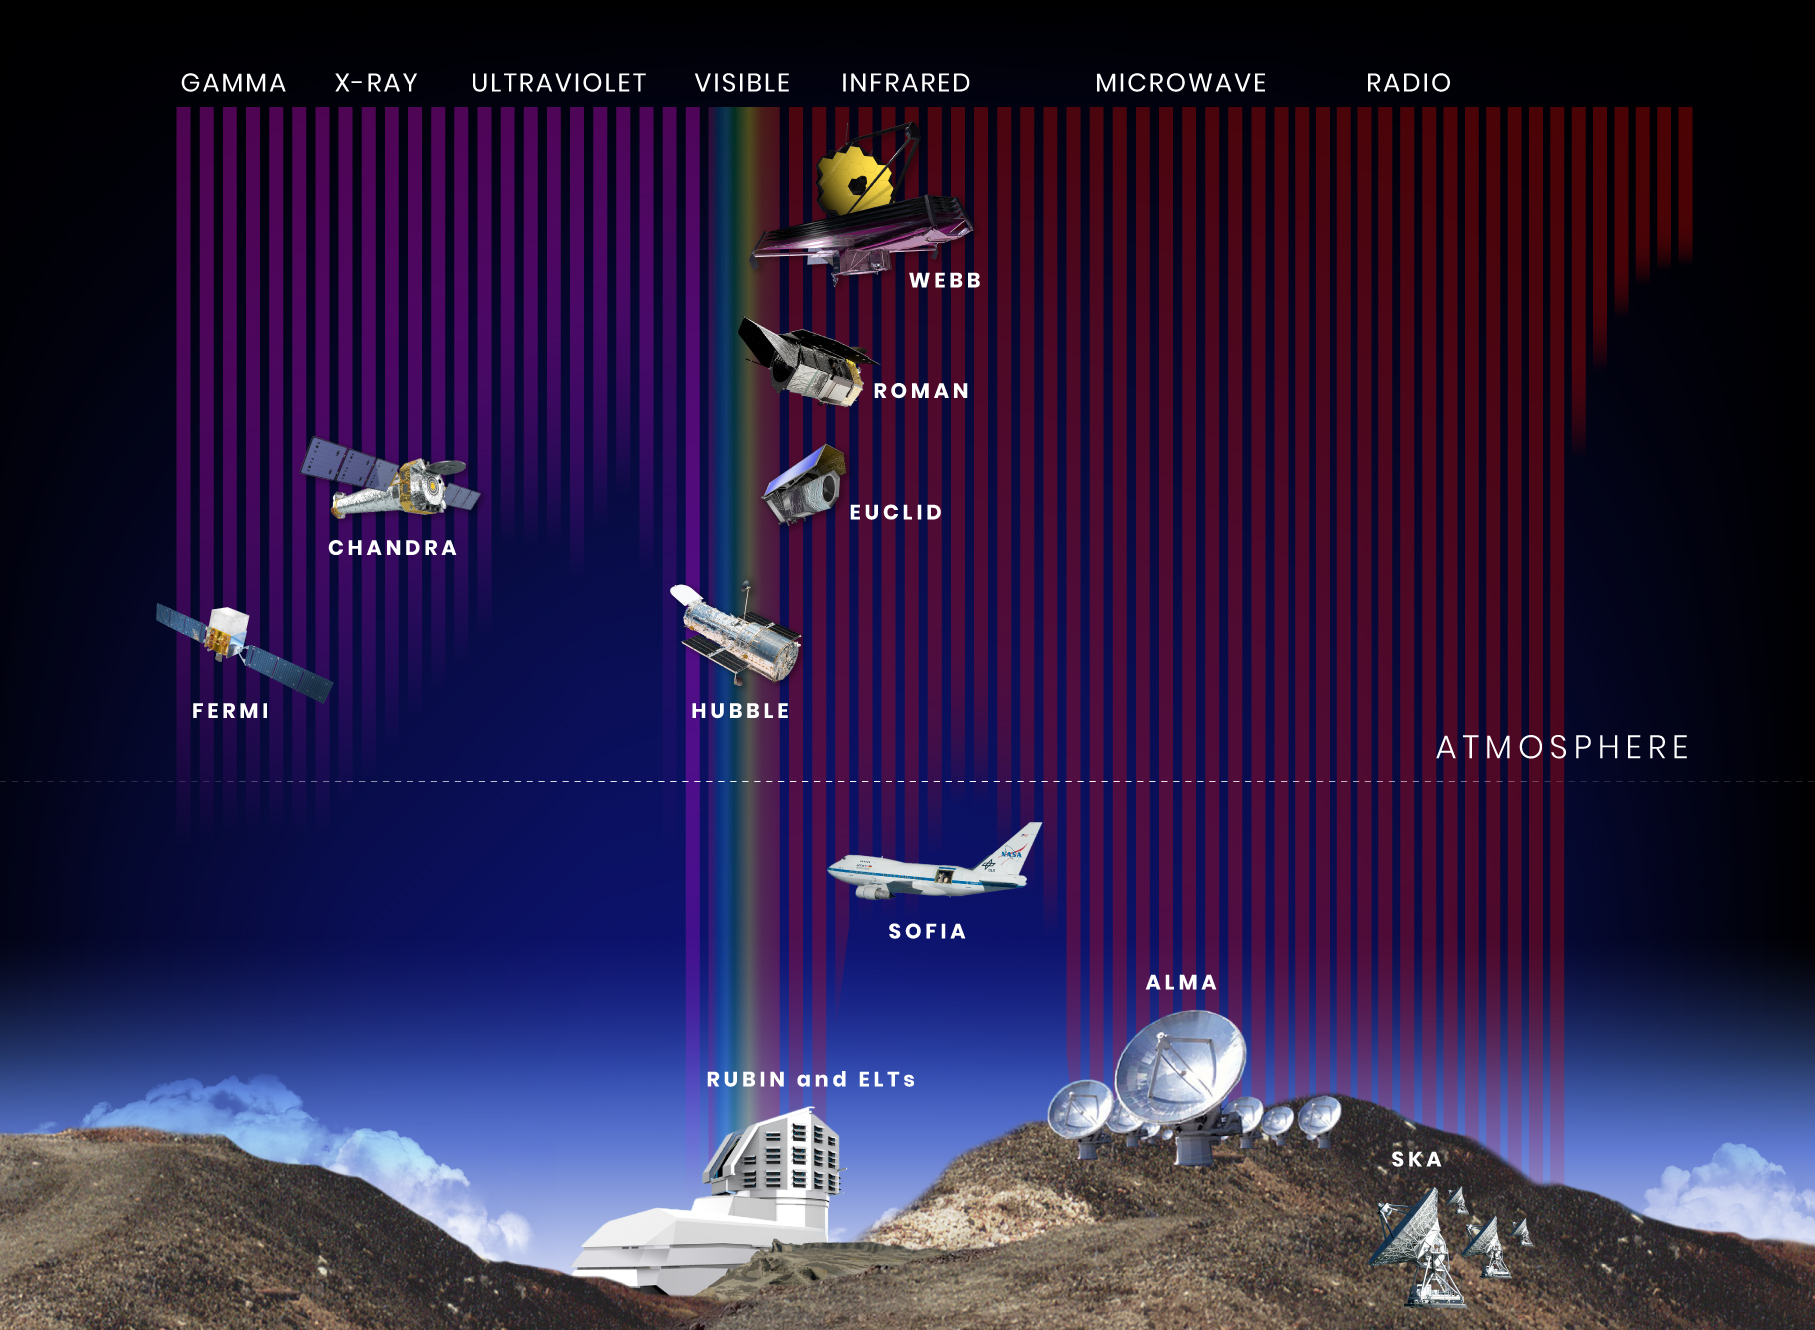

Wavelength Sensitivity of Hubble, Webb, Roman, and Other Observatories

Planets, stars, galaxies, and other objects in space give off a wide range of visible and invisible forms of light. Because different forms of light have different characteristics, no single observatory can detect all wavelengths. Astronomers typically rely on data from multiple ground- and space-based telescopes to fully understand the objects and phenomena they are studying.

This illustration shows the wavelength sensitivity of a number of current and future space- and ground-based observatories, along with their position relative to the ground and to Earth’s atmosphere. The wavelength bands are arranged from shortest (gamma rays) to longest (radio waves). The vertical color bars show the relative penetration of each band of light through Earth’s atmosphere.

From left to right:

The Fermi Gamma-ray Space Telescope detects gamma rays. Fermi is in low-Earth orbit, just above the bulk of Earth’s atmosphere, which blocks gamma rays. (launched in 2008)

The Chandra X-ray Observatory detects X-rays. Chandra orbits Earth high above the atmosphere, which absorbs X-rays. (launched in 1999)

The Hubble Space Telescope detects ultraviolet, visible, and near-infrared light. Hubble is in low-Earth orbit, just above the bulk of Earth’s atmosphere, which blocks some wavelengths of ultraviolet and near-infrared light. (launched in 1990)

The ground-based Rubin Observatory in Chile is designed to survey ultraviolet, visible, and near-infrared light that makes it through the atmosphere. (scheduled to begin full science surveys by 2023)

Ground-based Extremely Large Telescopes (ELTs), such as the Giant Magellan Telescope, the European ELT, and the Thirty Meter Telescope, will also detect ultraviolet, visible, and near-infrared light. (scheduled to begin operations in the late 2020s)

The Euclid spacecraft is designed to survey visible and near-infrared light. Euclid will orbit the Sun at Lagrange Point 2 (L2), about one million miles from Earth. (scheduled for launch in 2022)

The Nancy Grace Roman Space Telescope will survey visible and near-infrared light. Roman will orbit the Sun at L2. (scheduled for launch in the mid-2020s)

The James Webb Space Telescope is sensitive to visible (red) to mid-infrared light. Webb will orbit the Sun at L2. (launched in 2021)

The Stratospheric Observatory for Infrared Astronomy (SOFIA), a flying observatory, is primarily used to observe ultraviolet, visible, and near-infrared. SOFIA flies just above the lowest layer of Earth’s atmosphere. (began flying in 2010)

The ground-based Atacama Large Millimeter/Submillimeter Array (ALMA) in Chile detects microwave light, which passes all the way through Earth’s atmosphere. (began observations in 2011)

The ground-based Square Kilometre Array (SKA) in Australia is designed to detect radio waves that pass through the atmosphere. (scheduled to begin operation in the late 2020s)

Credit: Image: NASA, STScI